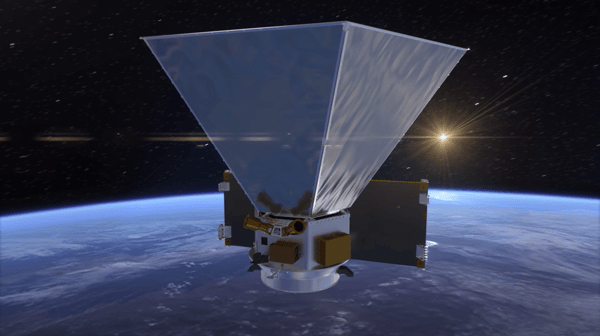

SPHEREx Preliminary Design (Illustration)

NASA’s SPHEREx mission will study the universe’s early expansion, the history of galaxies, and the composition of planetary systems. This animation shows the preliminary design for the spacecraft, including hexagonal sun shields that will help keep the instruments cool.

Credit: NASA/JPL-Caltech